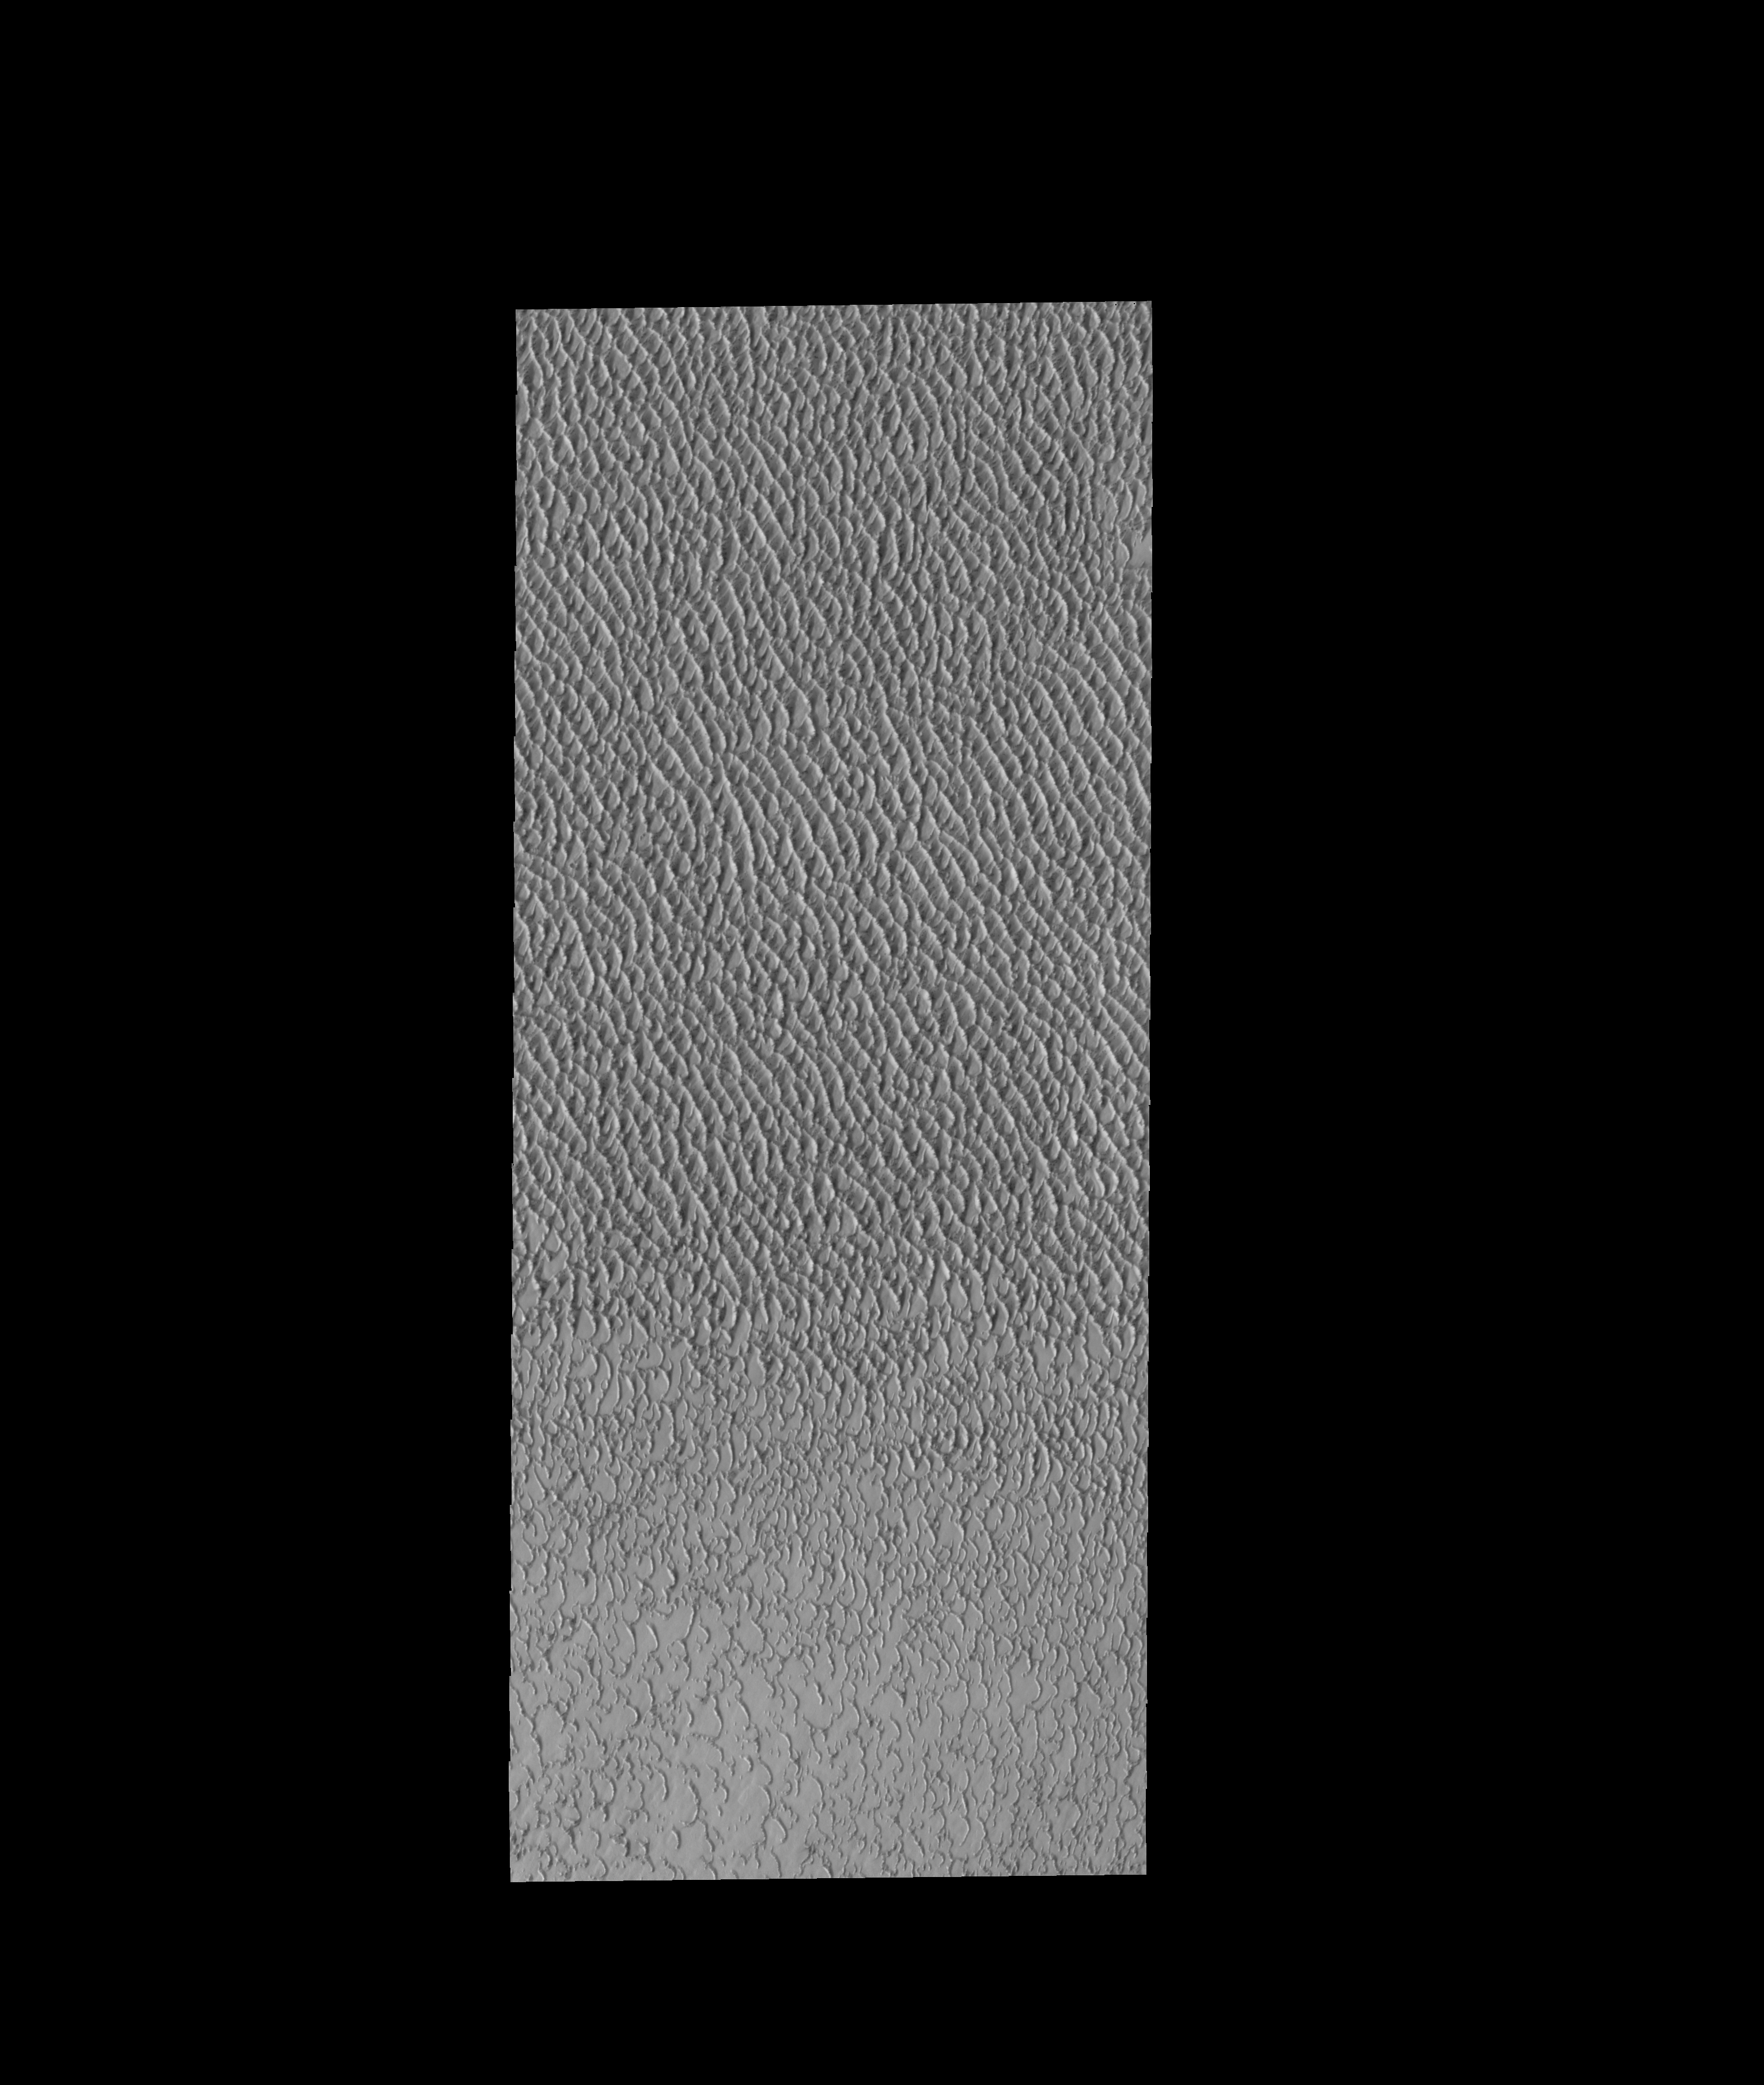

Olympia Undae

This VIS image shows a small portion of Olympia Undae, the vast dune field near the north pole.

Credit: NASA/JPL-Caltech/ASU